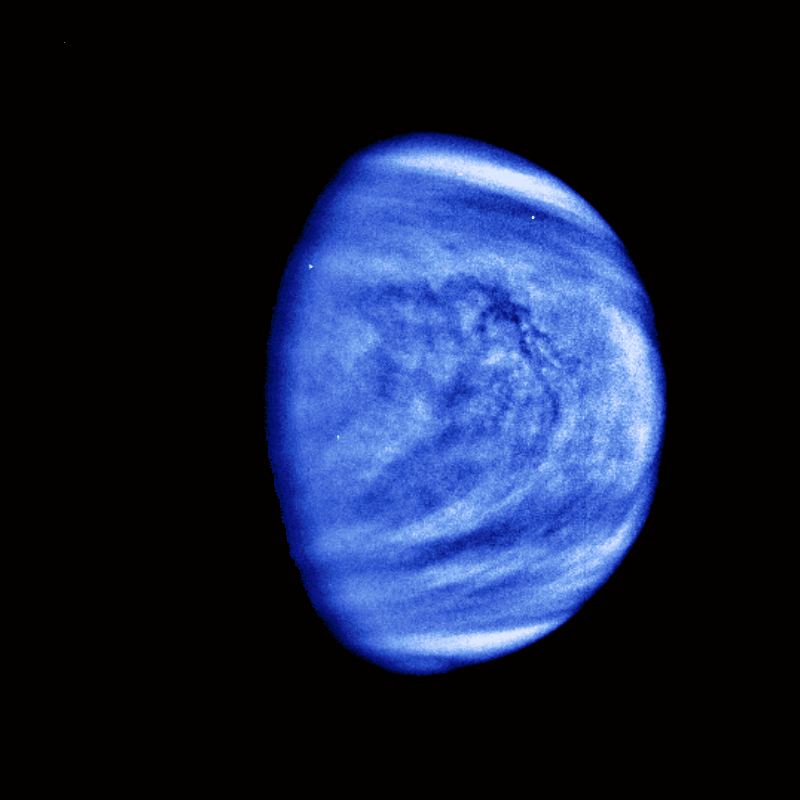

Venus Cloud Patterns (colorized and filtered)

This picture of Venus was taken by the Galileo spacecrafts Solid State Imaging System on February 14, 1990, at a range of almost 1.7 million miles from the planet. A highpass spatial filter has been applied in order to emphasize the smaller scale cloud features, and the rendition has been colorized to a bluish hue in order to emphasize the subtle contrasts in the cloud markings and to indicate that it was taken through a violet filter. The sulfuric acid clouds indicate considerable convective activity, in the equatorial regions of the planet to the left and downwind of the subsolar point (afternoon on Venus). They are analogous to “fair weather clouds” on Earth. The filamentary dark features visible in the colorized image are here revealed to be composed of several dark nodules, like beads on a string, each about 60 miles across. The Galileo Project is managed for NASA’s Office of Space Science and Applications by the Jet Propulsion Laboratory; its mission is to study Jupiter and its satellites and magnetosphere after multiple gravity assist flybys at Venus and Earth.

Credit: NASA/JPL